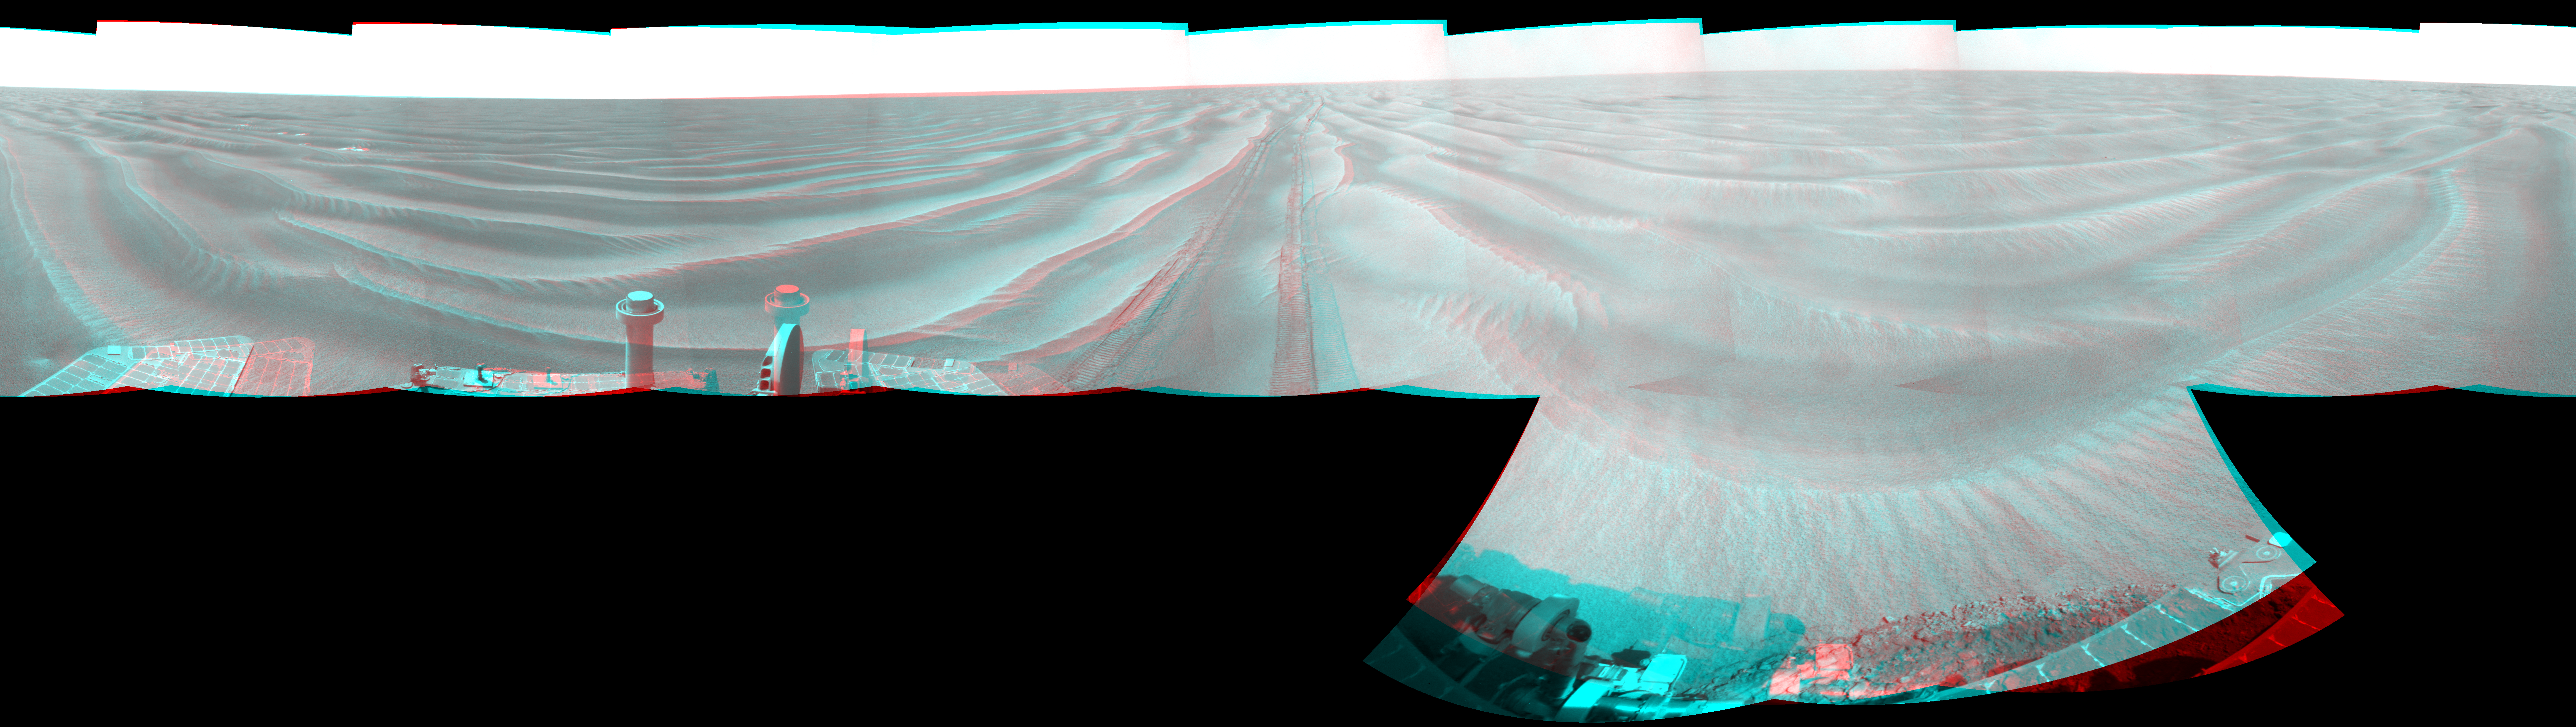

Opportunity’s View After 72-Meter Drive, Sol 1912 (Stereo)

Left-eye view of a color stereo pair for PIA12129

Right-eye view of a color stereo pair for PIA12129

NASA’s Mars Exploration Rover Opportunity used its navigation camera to take the images combined into this stereo, 360-degree view of the rover’s surroundings on the 1,912th Martian day, or sol, of its surface mission (June 10, 2009). The view appears three-dimensional when viewed through red-blue glasses with the red lens on the left.

Opportunity had driven 72.3 meters southward (237 feet) that sol. Engineers drove the rover backward as a strategy to counteract an increase in the amount of current drawn by the drive motor of the right-front wheel.

North is at the top of the image; south at the bottom. Opportunity’s position on Sol 1912 was about 2.5 kilometers (1.6 miles) south-southwest of Victoria Crater. For scale, the distance between the parallel wheel tracks is about 1 meter (about 40 inches).

This panorama combines right-eye and left-eye views presented as cylindrical-perspective projections with geometric seam correction.

Credit: NASA/JPL-Caltech